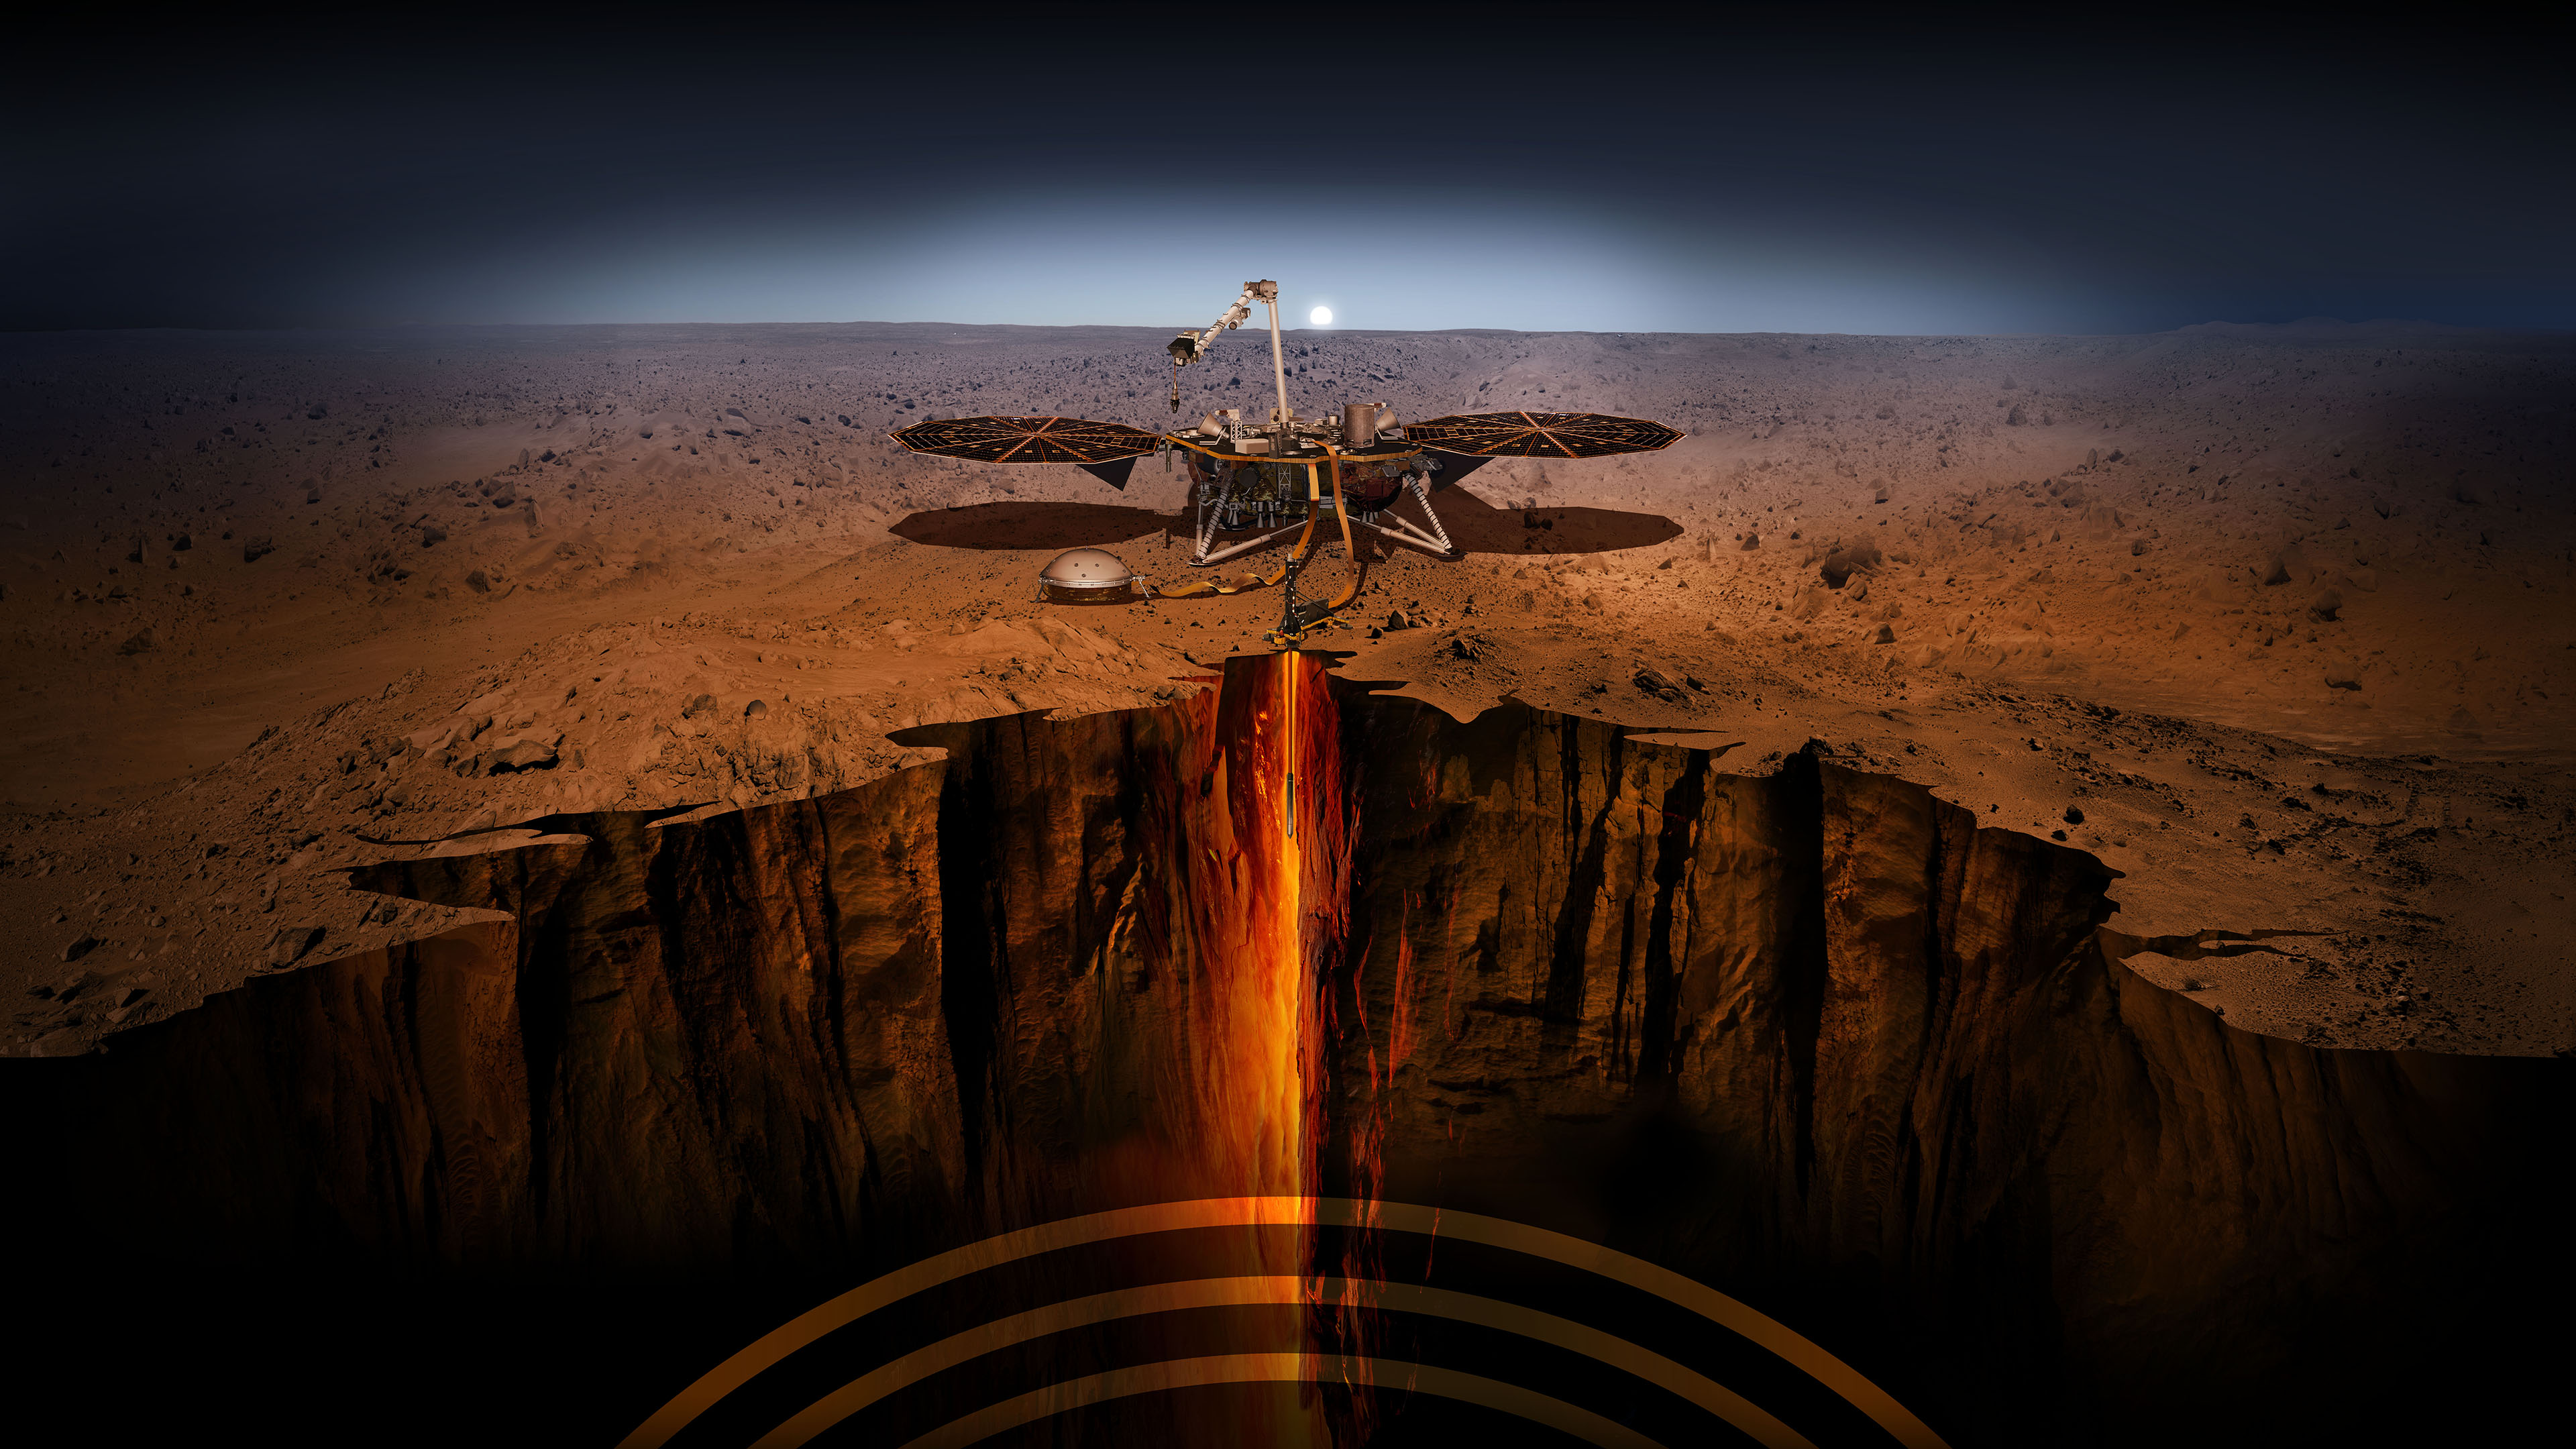

InSight – Artist’s Illustration

An artist illustration of the InSight lander on Mars.

InSight, short for Interior Exploration using Seismic Investigations, Geodesy and Heat Transport, is designed to give the Red Planet its first thorough check up since it formed 4.5 billion years ago. The mission will look for tectonic activity and meteorite impacts, study how much heat is still flowing through the planet, and track Mars’ wobble as it orbits the sun. While InSight is a Mars mission, it’s more than a Mars mission. InSight will help answer key questions about the formation of the rocky planets of the solar system.

NASA’s Jet Propulsion Laboratory, a division of Caltech in Pasadena, California, manages the InSight Project for NASA’s Science Mission Directorate, Washington. Lockheed Martin Space, Denver, Colorado built the spacecraft. InSight is part of NASA’s Discovery Program, which is managed by NASA’s Marshall Space Flight Center in Huntsville, Alabama.

Credit: NASA/JPL-Caltech